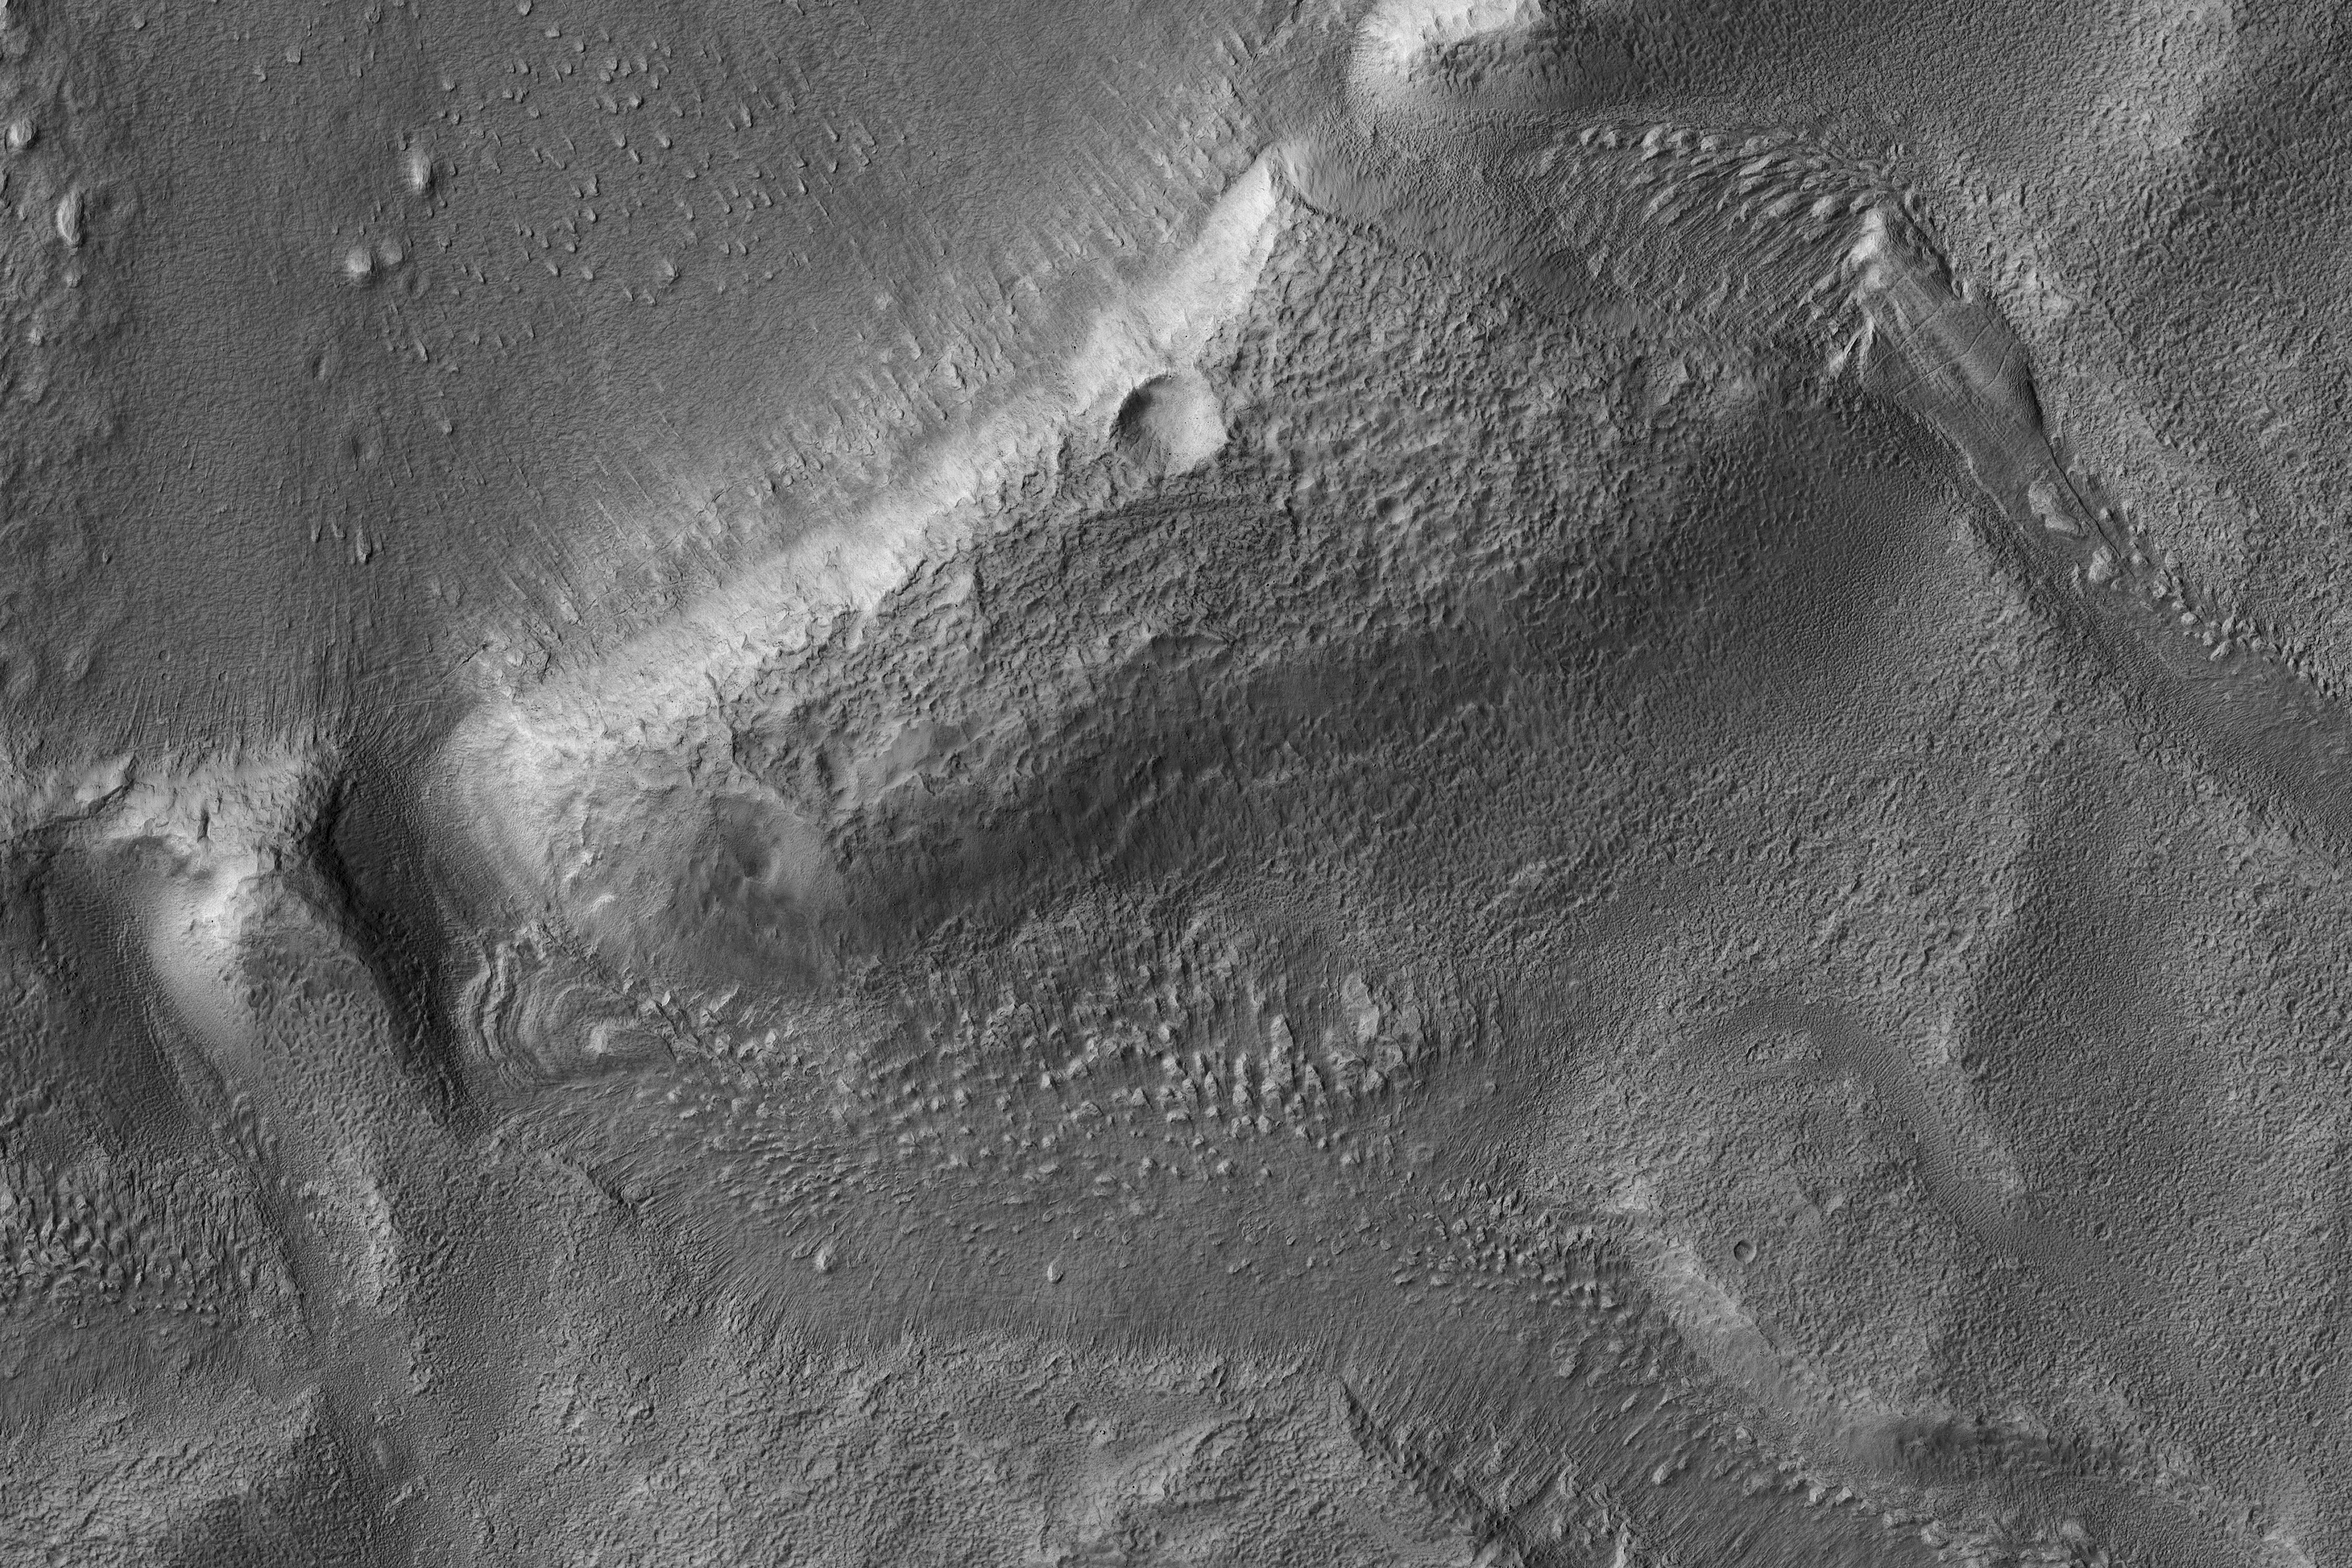

Three Channels Exiting a Crater Lake

This image from NASA’s Mars Reconnaissance Orbiter shows a roundish crater with three channels breaching the rim and extending to the south. The crater has been filled by sediments and may have been an ancient lake.

When the water began to overtop the crater rim, it would rapidly erode a channel and, at least, partially drain the lake.

Be sure to look at the stereo anaglyph.

The map is projected here at a scale of 50 centimeters (19.7 inches) per pixel. [The original image scale is 60.3 centimeters (23.7 inches) per pixel (with 2 x 2 binning); objects on the order of 181 centimeters (71.3 inches) across are resolved.] North is up.

The University of Arizona, Tucson, operates HiRISE, which was built by Ball Aerospace & Technologies Corp., Boulder, Colorado. NASA’s Jet Propulsion Laboratory, a division of Caltech in Pasadena, California, manages the Mars Reconnaissance Orbiter Project for NASA’s Science Mission Directorate, Washington.

Credit: NASA/JPL-Caltech/Univ. of Arizona